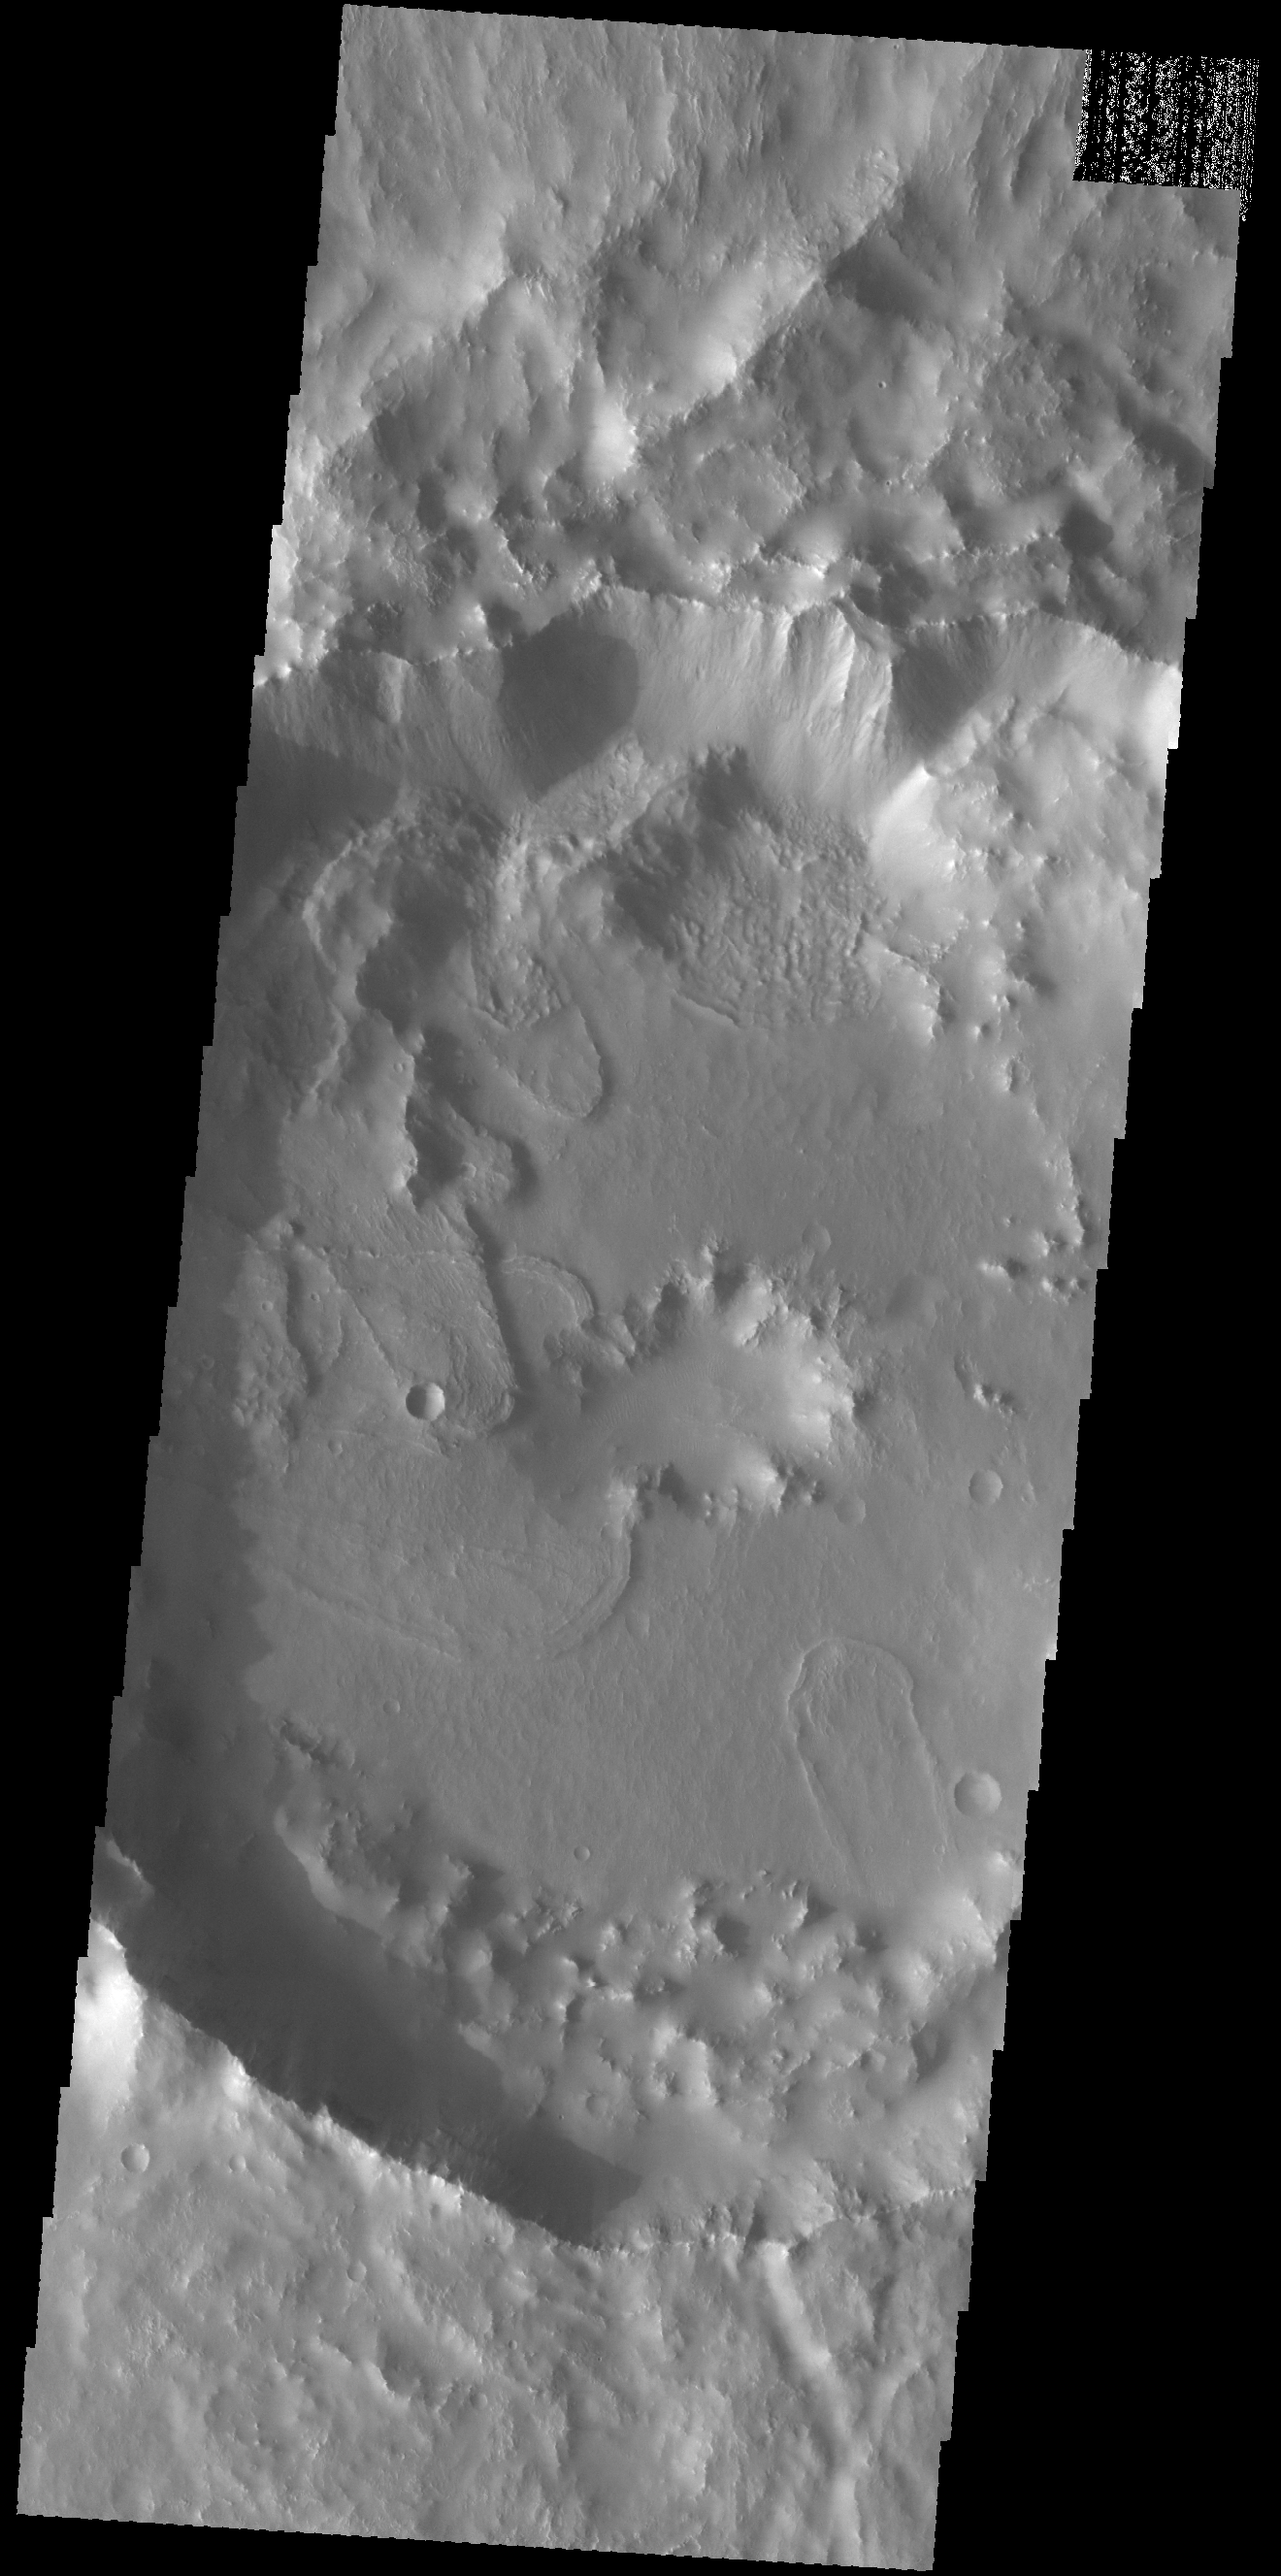

Tugaske Crater

Today’s VIS image shows part of Tugaske Crater. The northern margin of this crater has been modified from a circular form, most likely related to the tectonic activity of Claritas Fossae, where this crater is located. Additionally there are several landslide deposits in the crater, perhaps also formed by tectonic instability in the local region.

Credit: NASA/JPL-Caltech/ASU